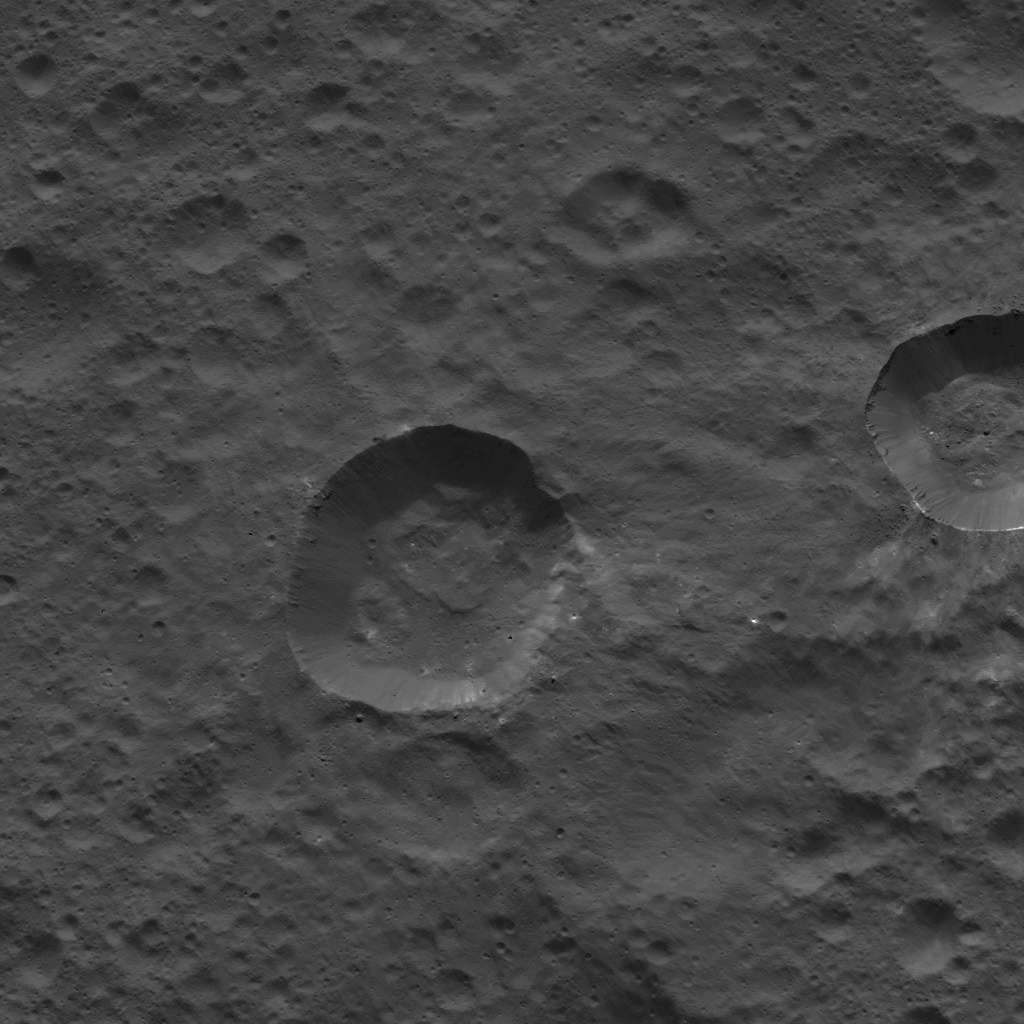

Dawn LAMO Image 97

This picture shows craters near the equator of Ceres. Faint patches and streaks of bright material can be seen in various parts of the scene. The two largest craters have streaks of material on their walls that is brighter than their surroundings.

The view is centered at approximately 3 degrees north latitude, 310 degrees east longitude. NASA’s Dawn spacecraft took this image on April 17, 2016, from its low-altitude mapping orbit, at a distance of about 240 miles (385 kilometers) above the surface. The image resolution is 120 feet (35 meters) per pixel.

Dawn’s mission is managed by JPL for NASA’s Science Mission Directorate in Washington. Dawn is a project of the directorate’s Discovery Program, managed by NASA’s Marshall Space Flight Center in Huntsville, Alabama. UCLA is responsible for overall Dawn mission science. Orbital ATK, Inc., in Dulles, Virginia, designed and built the spacecraft. The German Aerospace Center, the Max Planck Institute for Solar System Research, the Italian Space Agency and the Italian National Astrophysical Institute are international partners on the mission team.

Credit: NASA/JPL-Caltech/UCLA/MPS/DLR/IDA